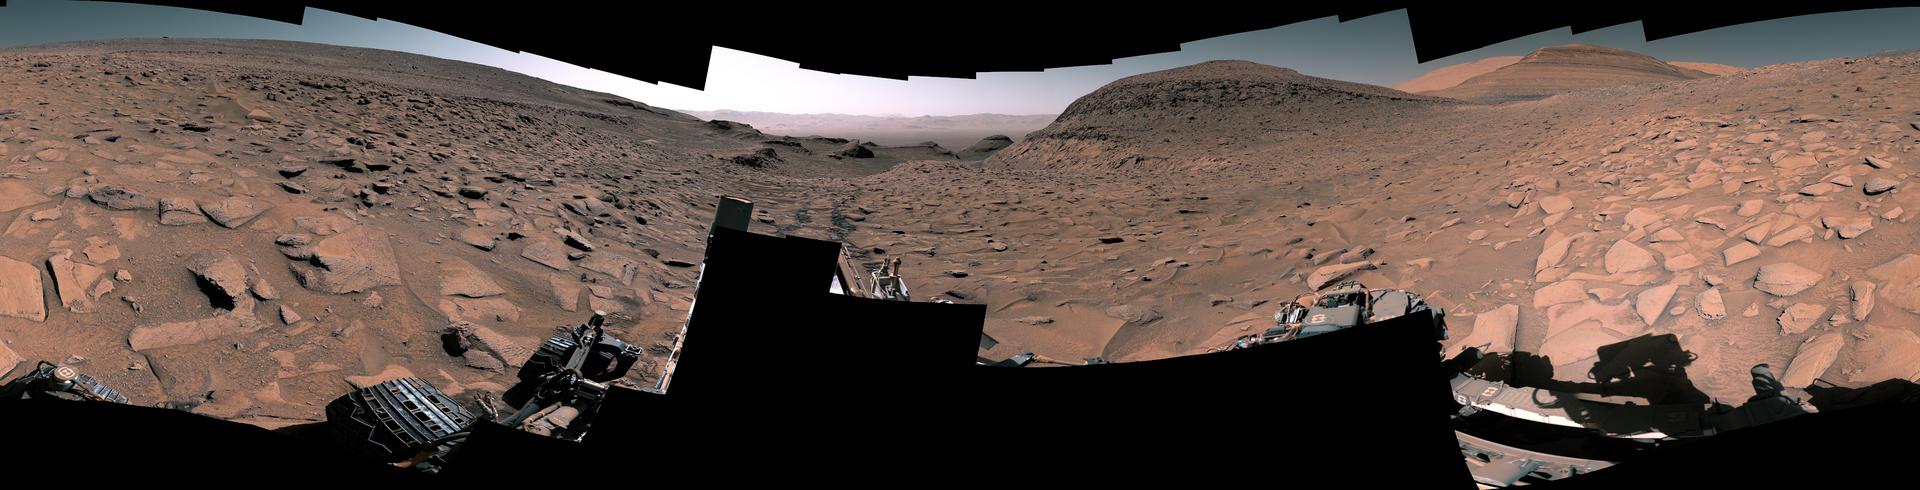

Curiosity Surveys the ‘Ubajara’ Sampling Site on Mars

Figure A

NASA’s Curiosity Mars rover captured this 360-degree panorama at a site nicknamed “Ubajara” on April 30, 2023, the 3,815th Martian day, or sol, of the mission. Taken by the rover’s Mastcam, this panorama was stitched together from 141 images after they were sent to Earth. Dark rover tracks recede into the distance in the center of the scene.

Curiosity used the drill on the end of its robotic arm to take a sample from Ubajara, then dropped the pulverized rock into instruments within the rover’s body. One of those instruments, called CheMin (Chemistry & Mineralogy), used X-ray diffraction to discover the presence of an iron carbonate mineral called siderite in samples from this site and two others: one above and one below Ubajara in a region enriched with salty minerals called sulfates.

The discovery of siderite may help solve one of Mars’ mysteries: There is strong evidence that liquid water coursed over the planet’s surface billions of years ago, suggesting Mars had a thick, carbon-rich atmosphere rather than the wispy one it has today (a thicker carbon dioxide atmosphere is required to provide enough pressure and warmth for water to remain liquid on a planet’s surface; otherwise, it rapidly vaporizes or freezes – which is the case on Mars today).

That carbon dioxide and water should have reacted with Martian rocks to create carbonate minerals. However, when scientists study the planet with satellites that ample carbonate hasn’t been apparent – even at Curiosity’s site.

It’s possible that other minerals may be masking carbonate from satellite near-infrared analysis, particularly in sulfate-rich areas. If other such layers across Mars also contain hidden carbonates, the amount of stored carbon dioxide would be part of that needed in the ancient atmosphere to create conditions warm enough to support liquid water. The rest could be hidden in other deposits or have been lost to space over time.

Curiosity was built by NASA’s Jet Propulsion Laboratory, which is managed by Caltech in Pasadena, California. JPL leads the mission on behalf of NASA’s Science Mission Directorate in Washington.

Credit: NASA/JPL-Caltech/MSSS